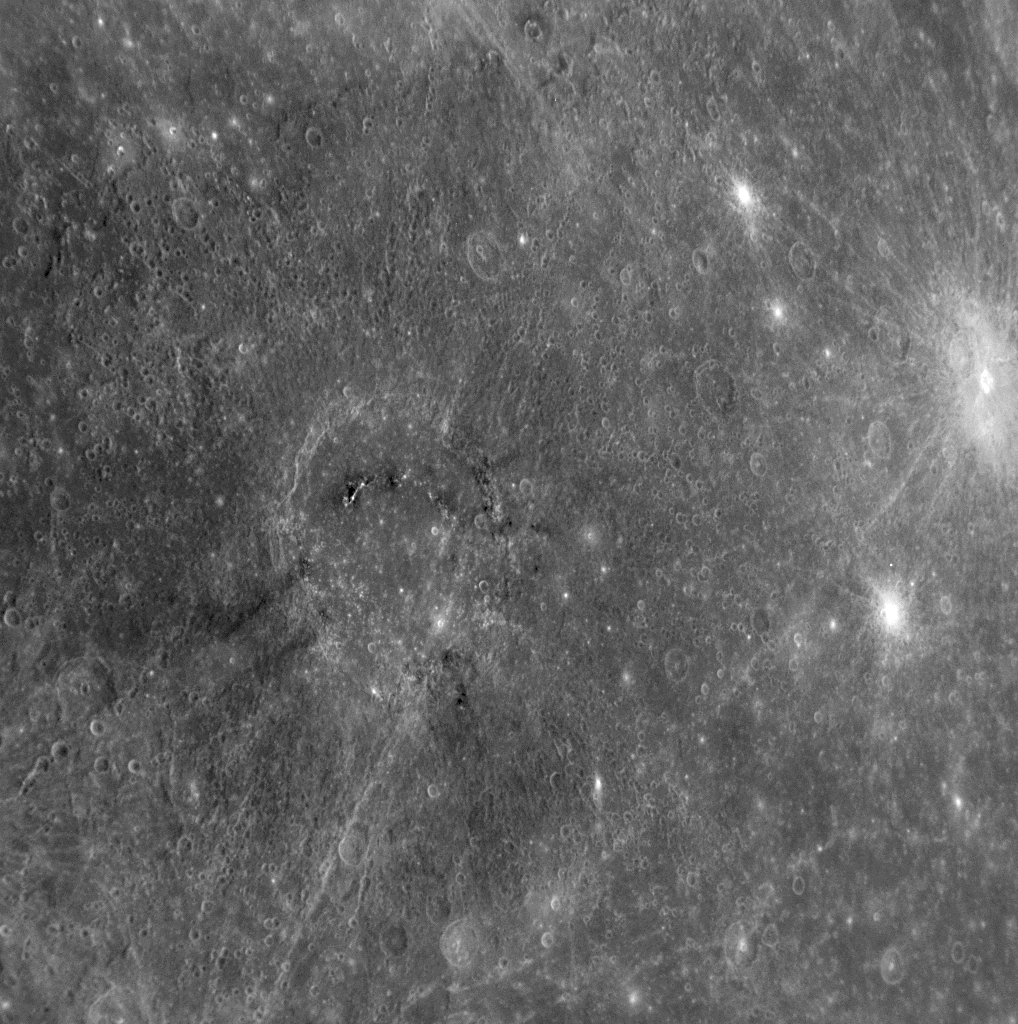

Appreciating Mozart in a New Light

When Mariner 10 flew by Mercury in 1974, morning sunlight was just striking Mozart crater so that most of the feature was hidden in darkness near the terminator. During MESSENGER’s Mercury flyby on January 14, 2008, Mozart was in full sunlight, allowing the crater to be seen in detail for the first time, as shown in this image snapped by the Narrow Angle Camera (NAC) of the Mercury Dual Imaging System (MDIS). Named in honor of the classical composer Wolfgang Amadeus Mozart, Mozart is the large crater near the center of the image. The crater’s diameter is about 225 kilometers (140 miles). The arc of dark hills visible on the crater’s floor probably represents remnants of a central peak ring, similar to that shown in the January 30 image release (PIA10378). Clues to the origin of the dark material on the peak ring and the curious dark streaks radiating outward from the crater will be provided by 11-color image data collected by the spacecraft’s Wide Angle Camera (WAC). A close inspection of the area around Mozart crater shows many long chains of secondary craters, formed by impact of material thrown out during the formation of the main crater. Mozart crater is located just south of the Caloris basin and can be identified in the false color image previously released (PIA10398). Members of the MESSENGER Science Team are currently studying and characterizing the small craters on Mercury in order to provide new insight into the cratering process as it operates on the different planets in the Solar System.

Image Mission Elapsed Time (MET): 108830250

These images are from MESSENGER, a NASA Discovery mission to conduct the first orbital study of the innermost planet, Mercury. For information regarding the use of images, see the MESSENGER image use policy.

Credit: NASA/Johns Hopkins University Applied Physics Laboratory/Carnegie Institution of Washington